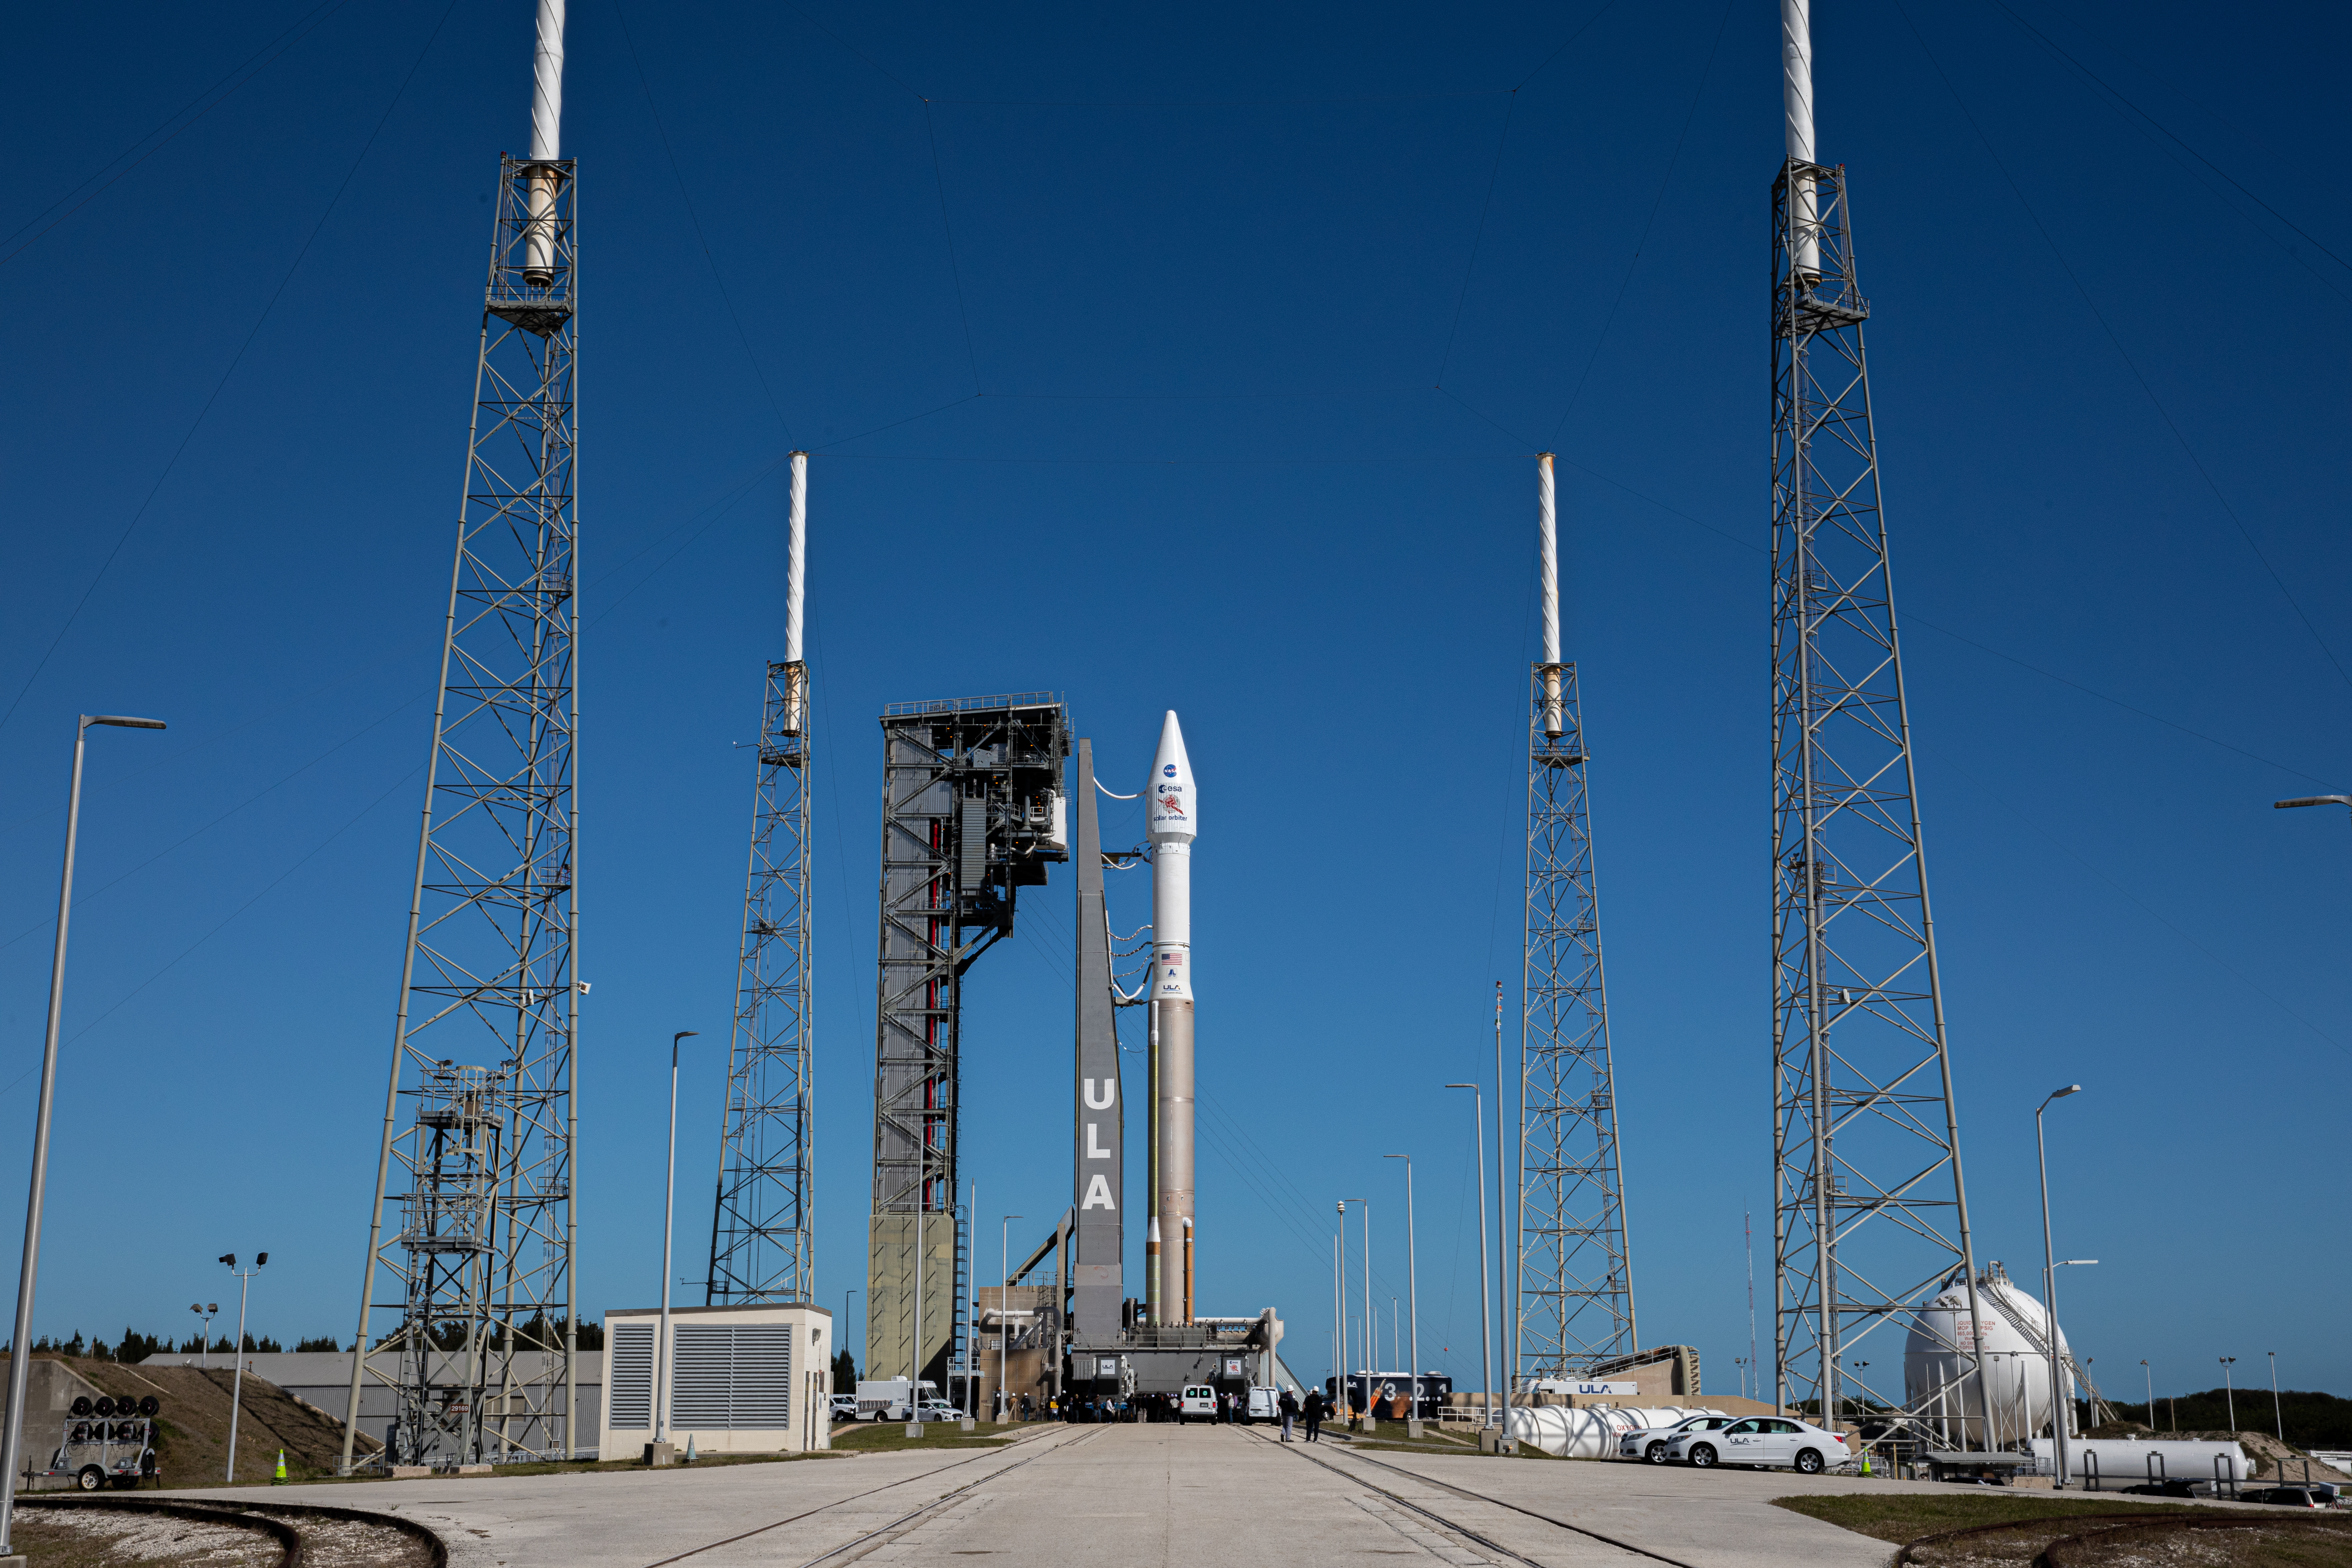

Solar Orbiter Rollout to Pad

The United Launch Alliance Atlas V rocket with the Solar Orbiter spacecraft arrives at the launch pad at Space Launch Complex 41 on Cape Canaveral Air Force Station in Florida on Feb. 8, 2020. Solar Orbiter is an international cooperative mission between ESA (European Space Agency) and NASA. The mission aims to study the Sun, its outer atmosphere and solar wind. The spacecraft will provide the first images of the Sun’s poles. NASA’s Launch Services Program based at Kennedy is managing the launch. The spacecraft has been developed by Airbus Defence and Space. Solar Orbiter will launch Feb. 9, 2020 aboard the Atlas V rocket.

Credit: NASA/Kim Shiflett